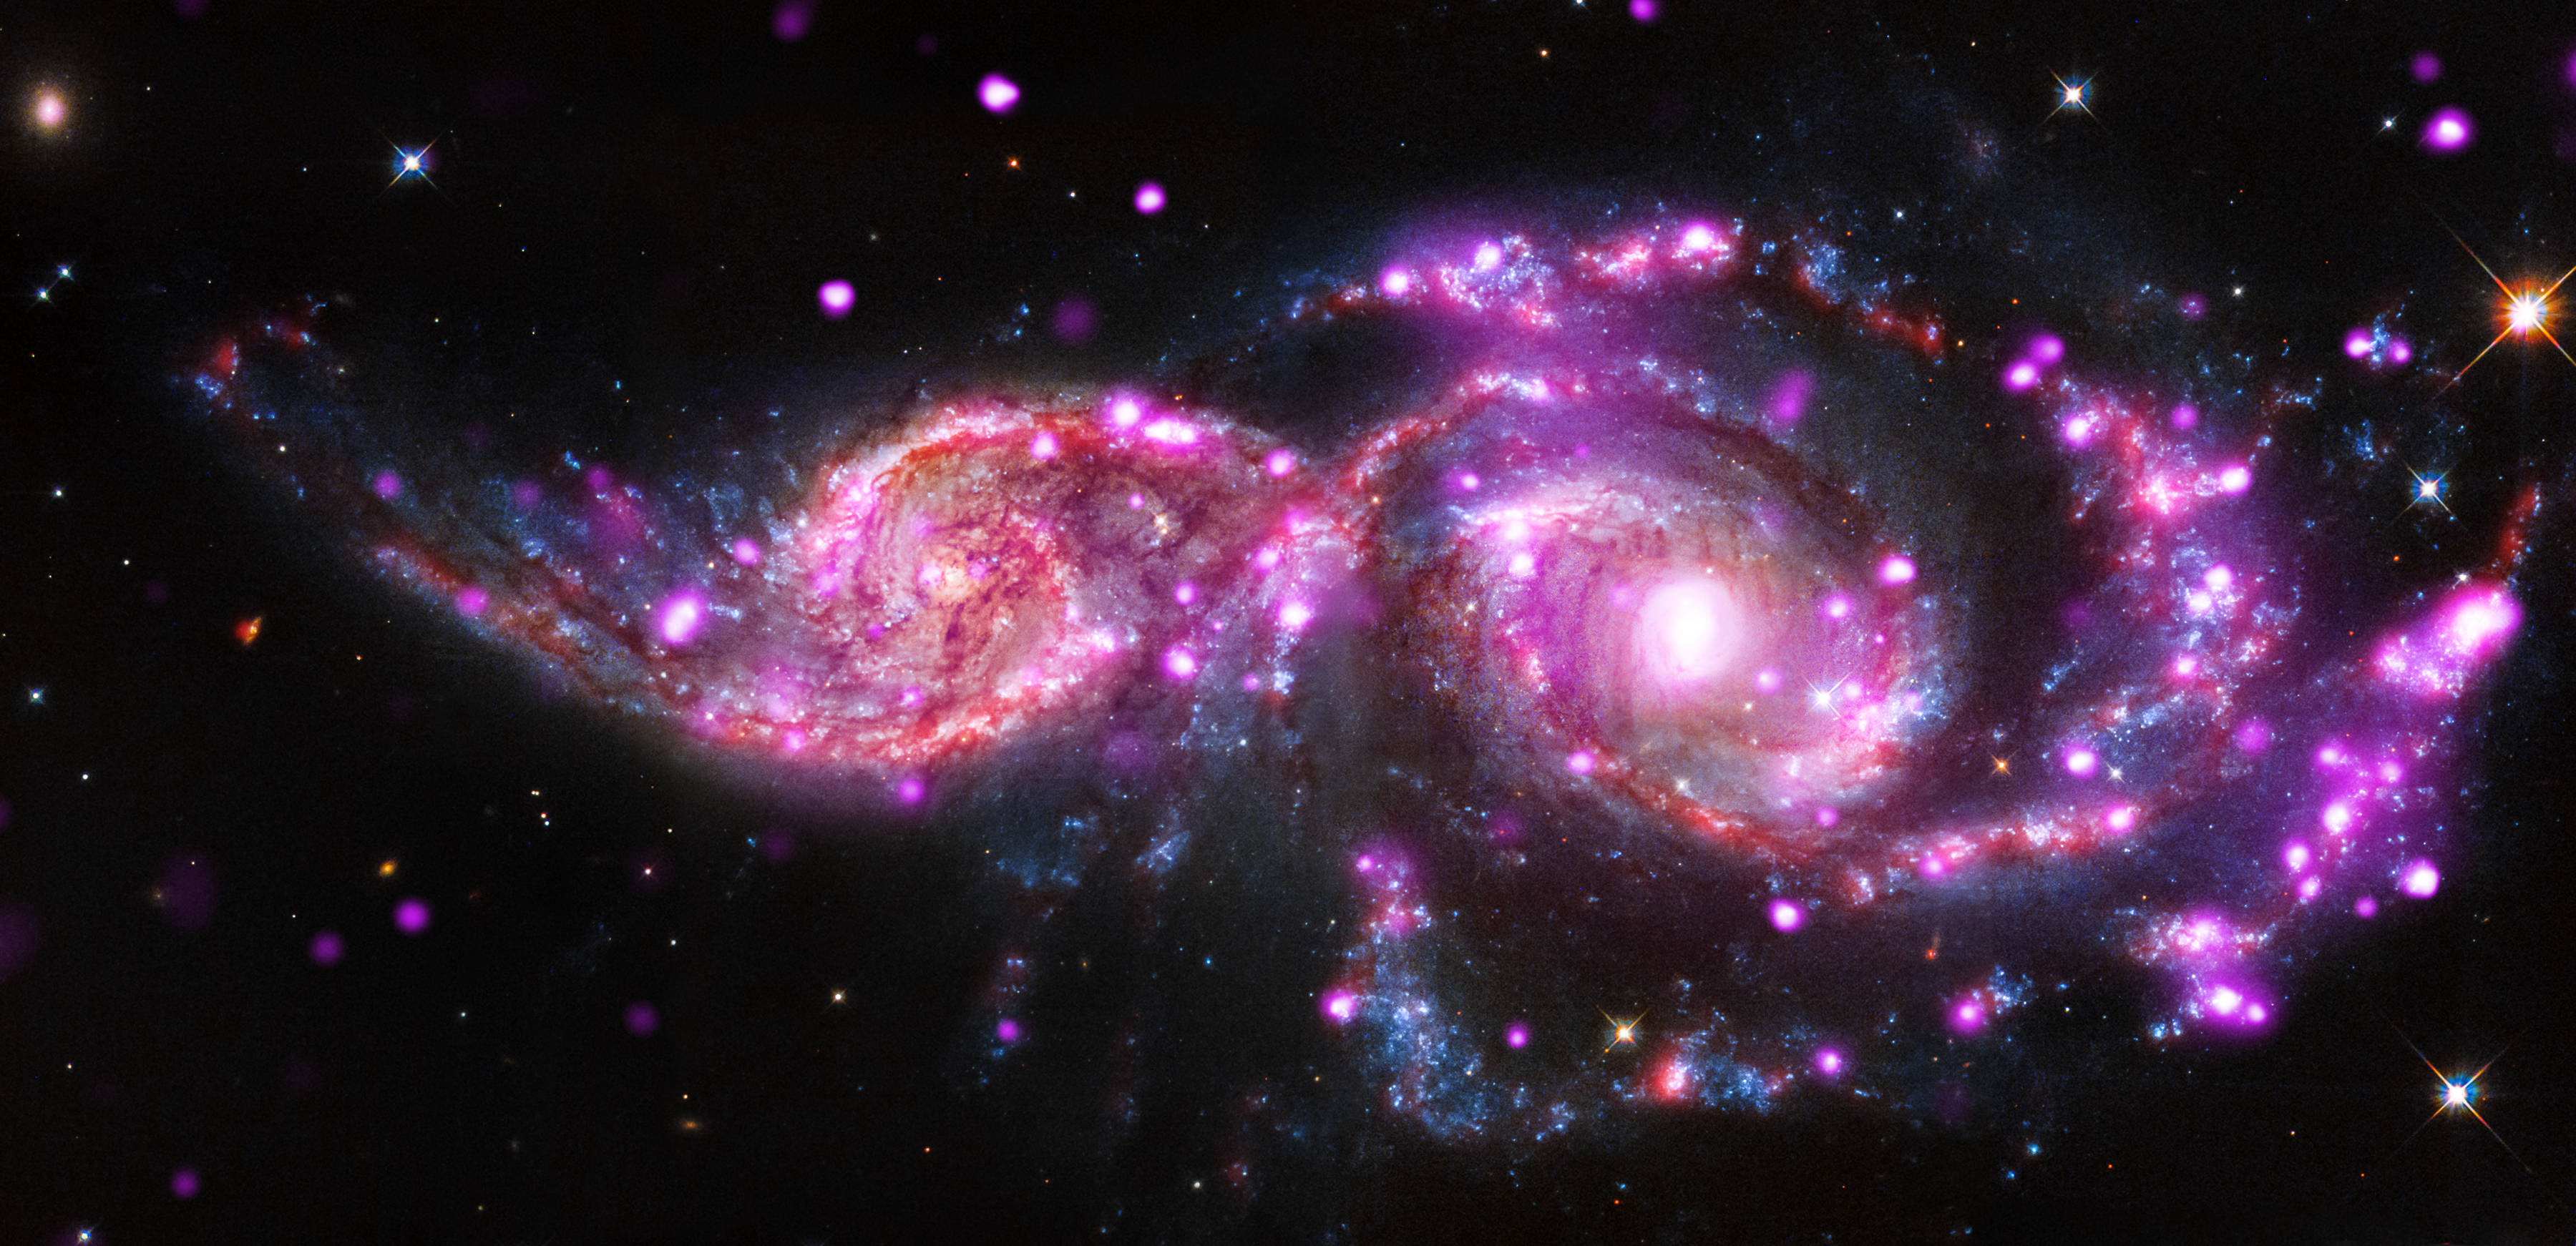

Galactic Gathering Gives Impressive Light Display

At this time of year, holiday parties often include festive lights. When galaxies get together, they also may be surrounded by a spectacular light show. That’s the case with NGC 2207 and IC 2163, which are located about 130 million light-years from Earth, in the constellation of Canis Major.

This pair of spiral galaxies has been caught in a grazing encounter. NGC 2207 and IC 2163 have hosted three supernova explosions in the past 15 years and have produced one of the most bountiful collections of super-bright X-ray lights known. These special objects — known as “ultraluminous X-ray sources” (ULXs) — have been found using data from NASA’s Chandra X-Ray Observatory.

This composite image of NGC 2207 and IC 2163 contains Chandra data in pink, optical-light data from NASA’s Hubble Space Telescope visible-light data in blue, white, orange and brown, and infrared data from NASA’s Spitzer Space Telescope in red.

Credit: NASA/CXC/SAO/STScI/JPL-Caltech